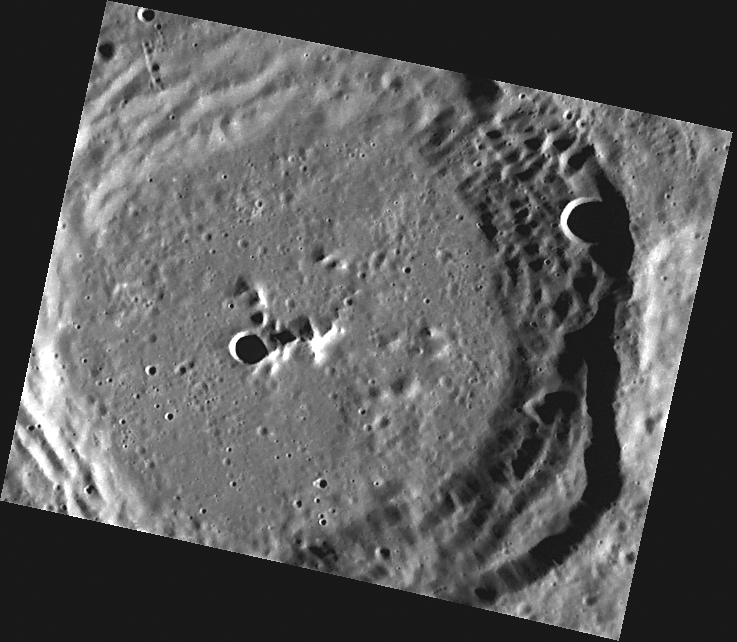

March Madness

This image, taken with the Narrow Angle Camera (NAC), shows March crater, named for the 15th century Valencian poet AusiÃs March. The faint striations across the wall terraces in the lower right portion of the image may have been caused by landsliding or by emplacement of ejecta from another impact outside the field of view.

This image was acquired as part of MDIS’s high-resolution surface morphology base map. The surface morphology base map will cover more than 90% of Mercury’s surface with an average resolution of 250 meters/pixel (0.16 miles/pixel or 820 feet/pixel). Images acquired for the surface morphology base map typically have off-vertical Sun angles (i.e., high incidence angles) and visible shadows so as to reveal clearly the topographic form of geologic features.

On March 17, 2011 (March 18, 2011, UTC), MESSENGER became the first spacecraft ever to orbit the planet Mercury. The mission is currently in its commissioning phase, during which spacecraft and instrument performance are verified through a series of specially designed checkout activities. In the course of the one-year primary mission, the spacecraft’s seven scientific instruments and radio science investigation will unravel the history and evolution of the Solar System’s innermost planet. Visit the Why Mercury? section of this website to learn more about the science questions that the MESSENGER mission has set out to answer.

Date acquired: May 04, 2011
Image Mission Elapsed Time (MET): 213023953
Image ID: 212563
Instrument: Narrow Angle Camera (NAC) of the Mercury Dual Imaging System (MDIS)
Center Latitude: 30.96°
Center Longitude: 183.9° E
Resolution: 116 meters/pixel
Scale: March crater is about 68 km (42 miles) across
Incidence Angle: 71.1°
Emission Angle: 36.4°
Phase Angle: 107.5°

These images are from MESSENGER, a NASA Discovery mission to conduct the first orbital study of the innermost planet, Mercury. For information regarding the use of images, see the MESSENGER image use policy.

Credit: NASA/Johns Hopkins University Applied Physics Laboratory/Carnegie Institution of Washington